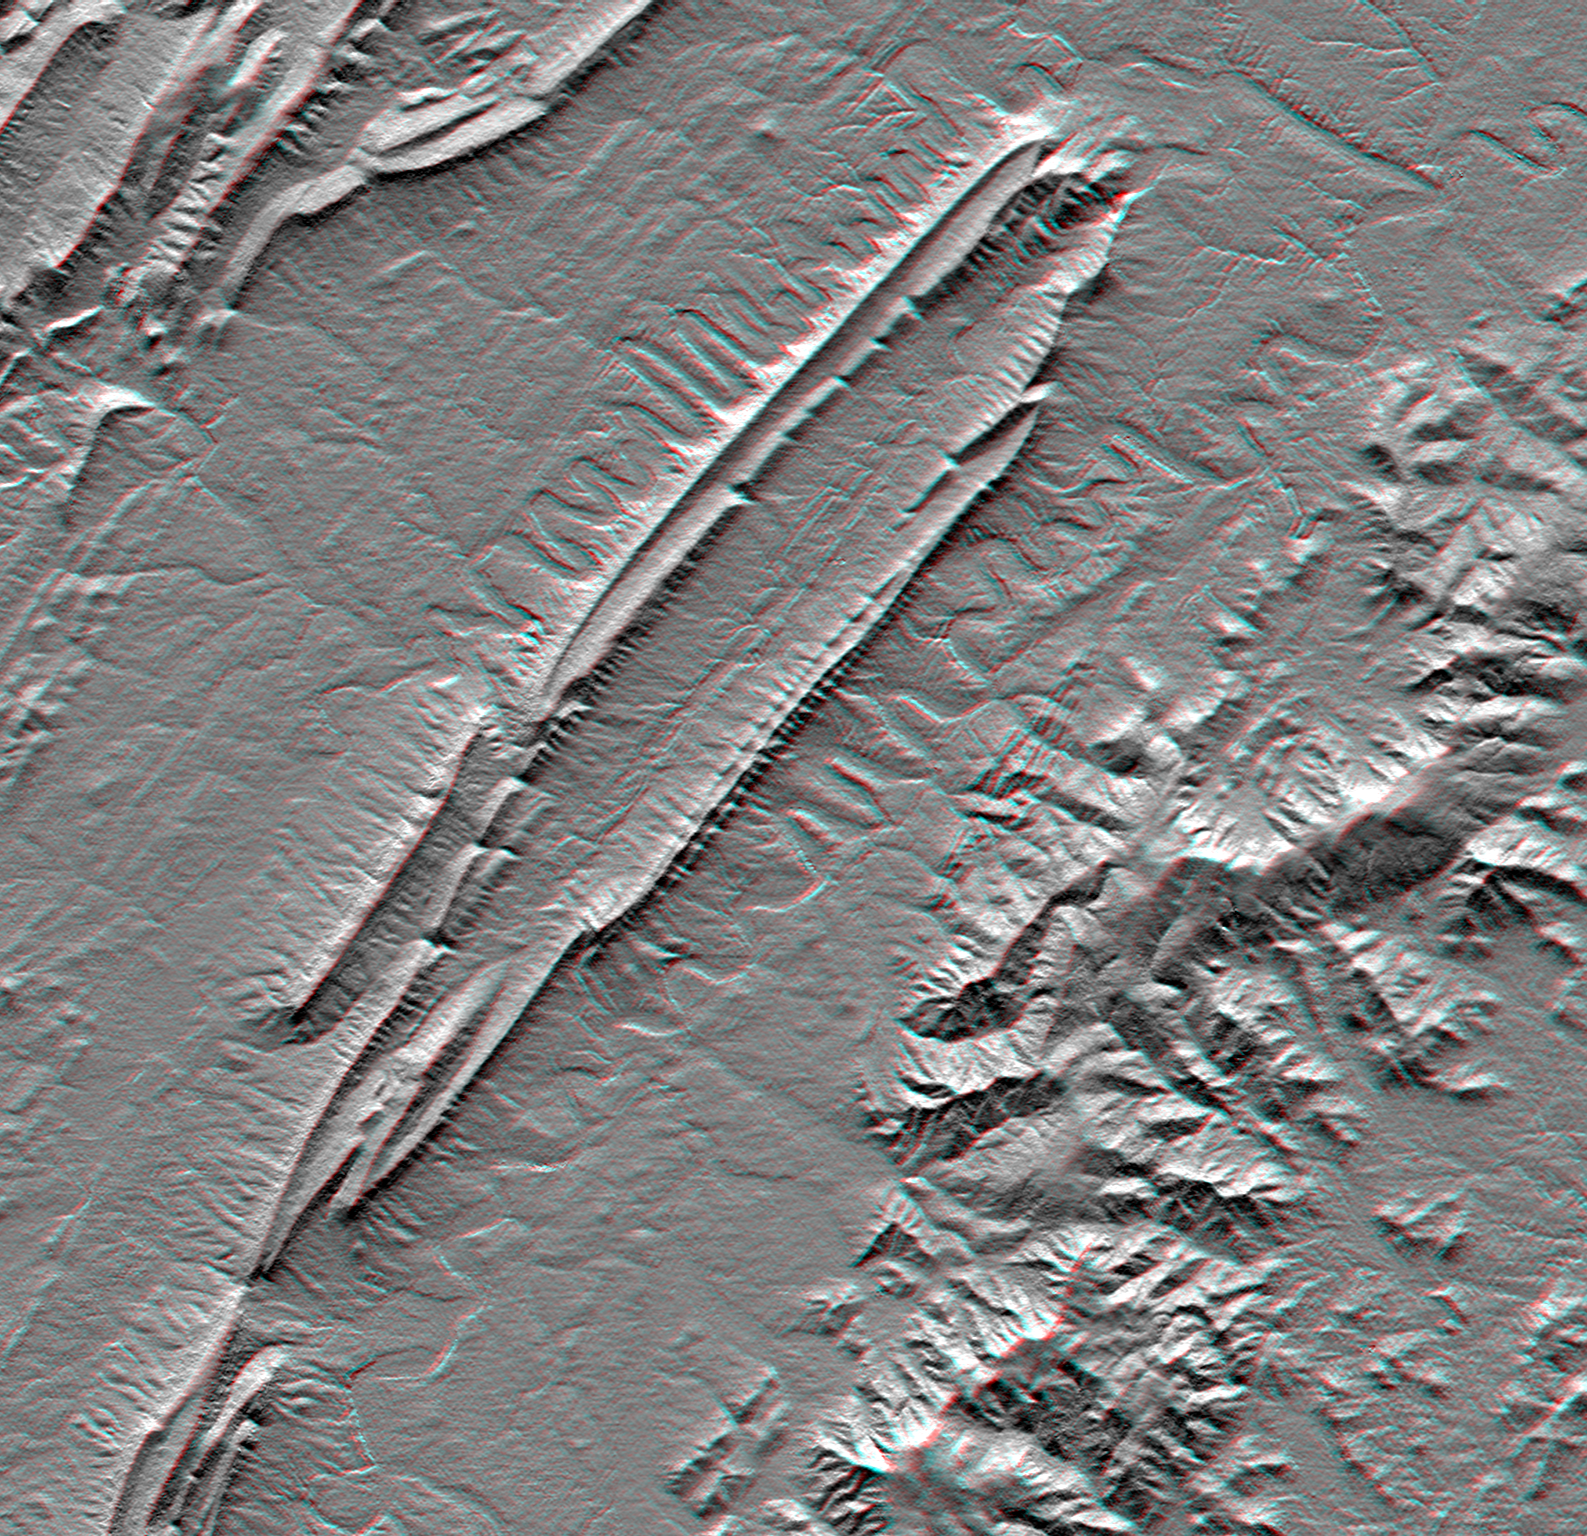

Massanutten Mountain, Virginia, USA (Anaglyph)

Massanutten Mountain lies in the Shenandoah Valley of northern Virginia. Rock layers in the mountain are folded downward in an overall “U” shape (called a syncline) which accounts for its peculiar double ridge shape with a highly elongated valley between. The ridges have formed because they are capped with a sandstone layer which is resistant to weathering and erosion. Limestones and shales are less resistant and form the lowlands and valleys. The north and south forks of the Shenandoah River flank Massanutten Mountain and display unusually pronounced meander patterns. Other layered sedimentary rocks form other ridgeline patterns in the Allegheny Mountains, to the upper left. But the igneous and metamorphic (crystalline) rocks of the Blue Ridge Mountains erode into a very different topographic pattern to the southeast. This small area provides an excellent example rock type, geologic structure, and fluvial (stream) processes all influencing landform development.

This anaglyph was produced by first shading a preliminary elevation model from data acquired by the Shuttle Radar Topography Mission. The stereoscopic effect was then created by generating two differing perspectives, one for each eye. When viewed through special glasses, the result is a vertically exaggerated view of the Earth’s surface in its full three dimensions. Anaglyph glasses cover the left eye with a red filter and cover the right eye with a blue filter.

Elevation data used in this image were acquired by the Shuttle Radar Topography Mission aboard the Space Shuttle Endeavour, launched on February 11, 2000. The mission used the same radar instrument that comprised the Spaceborne Imaging Radar-C/X-Band Synthetic Aperture Radar that flew twice on the Space Shuttle Endeavour in 1994. The Shuttle Radar Topography Mission was designed to collect three-dimensional measurements of the Earth’s surface. To collect the 3-D data, engineers added a 60-meter-long (200-foot) mast, installed additional C-band and X-band antennas, and improved tracking and navigation devices. The mission is a cooperative project between NASA, the National Imagery and Mapping Agency of the U.S. Department of Defense, and the German and Italian space agencies. It is managed by NASA’s Jet Propulsion Laboratory, Pasadena, CA, for NASA’s Earth Science Enterprise, Washington, DC.

Size: 49 x 37 kilometers (30 x 23 miles)
Location: 38.8 deg. North lat., 78.5 deg. West lon.
Orientation: North toward the top
Image Data: Anaglyph of SRTM elevation model
Date Acquired: February 2000

Credit: NASA/JPL